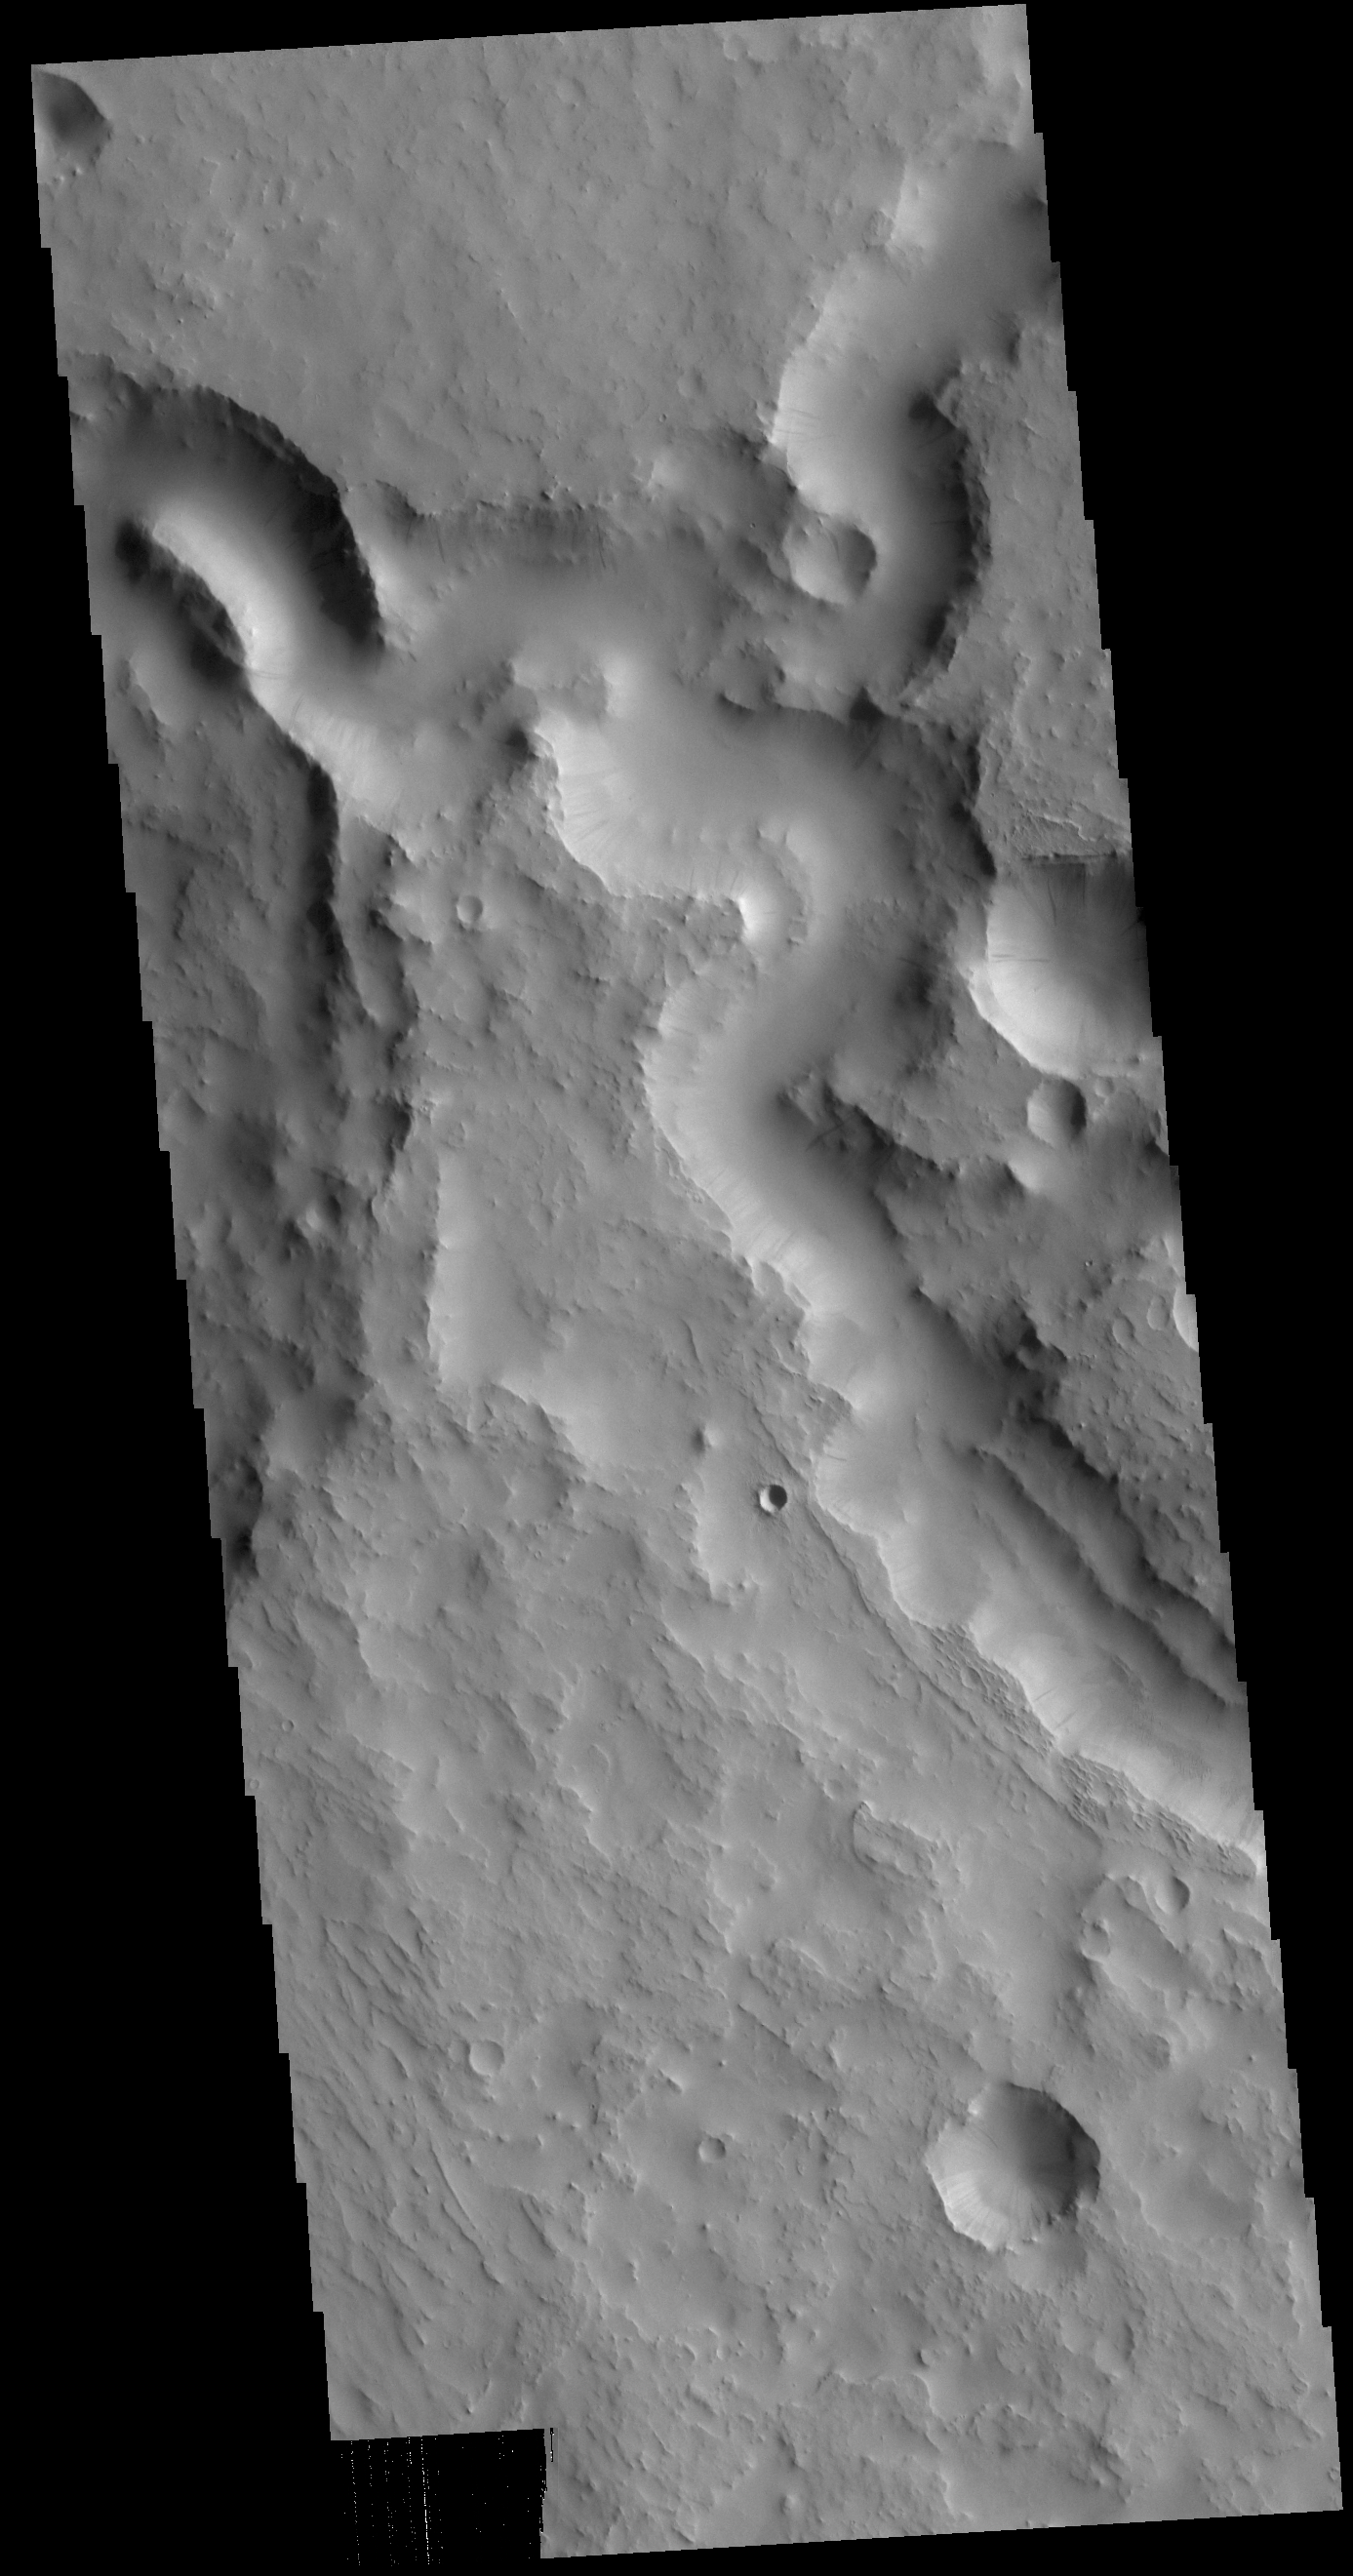

Indus Vallis

This VIS image shows part of Indus Vallis. Indus Vallis is 300km long (186 miles) and is located in Terra Sabaea.

Credit: NASA/JPL-Caltech/ASU